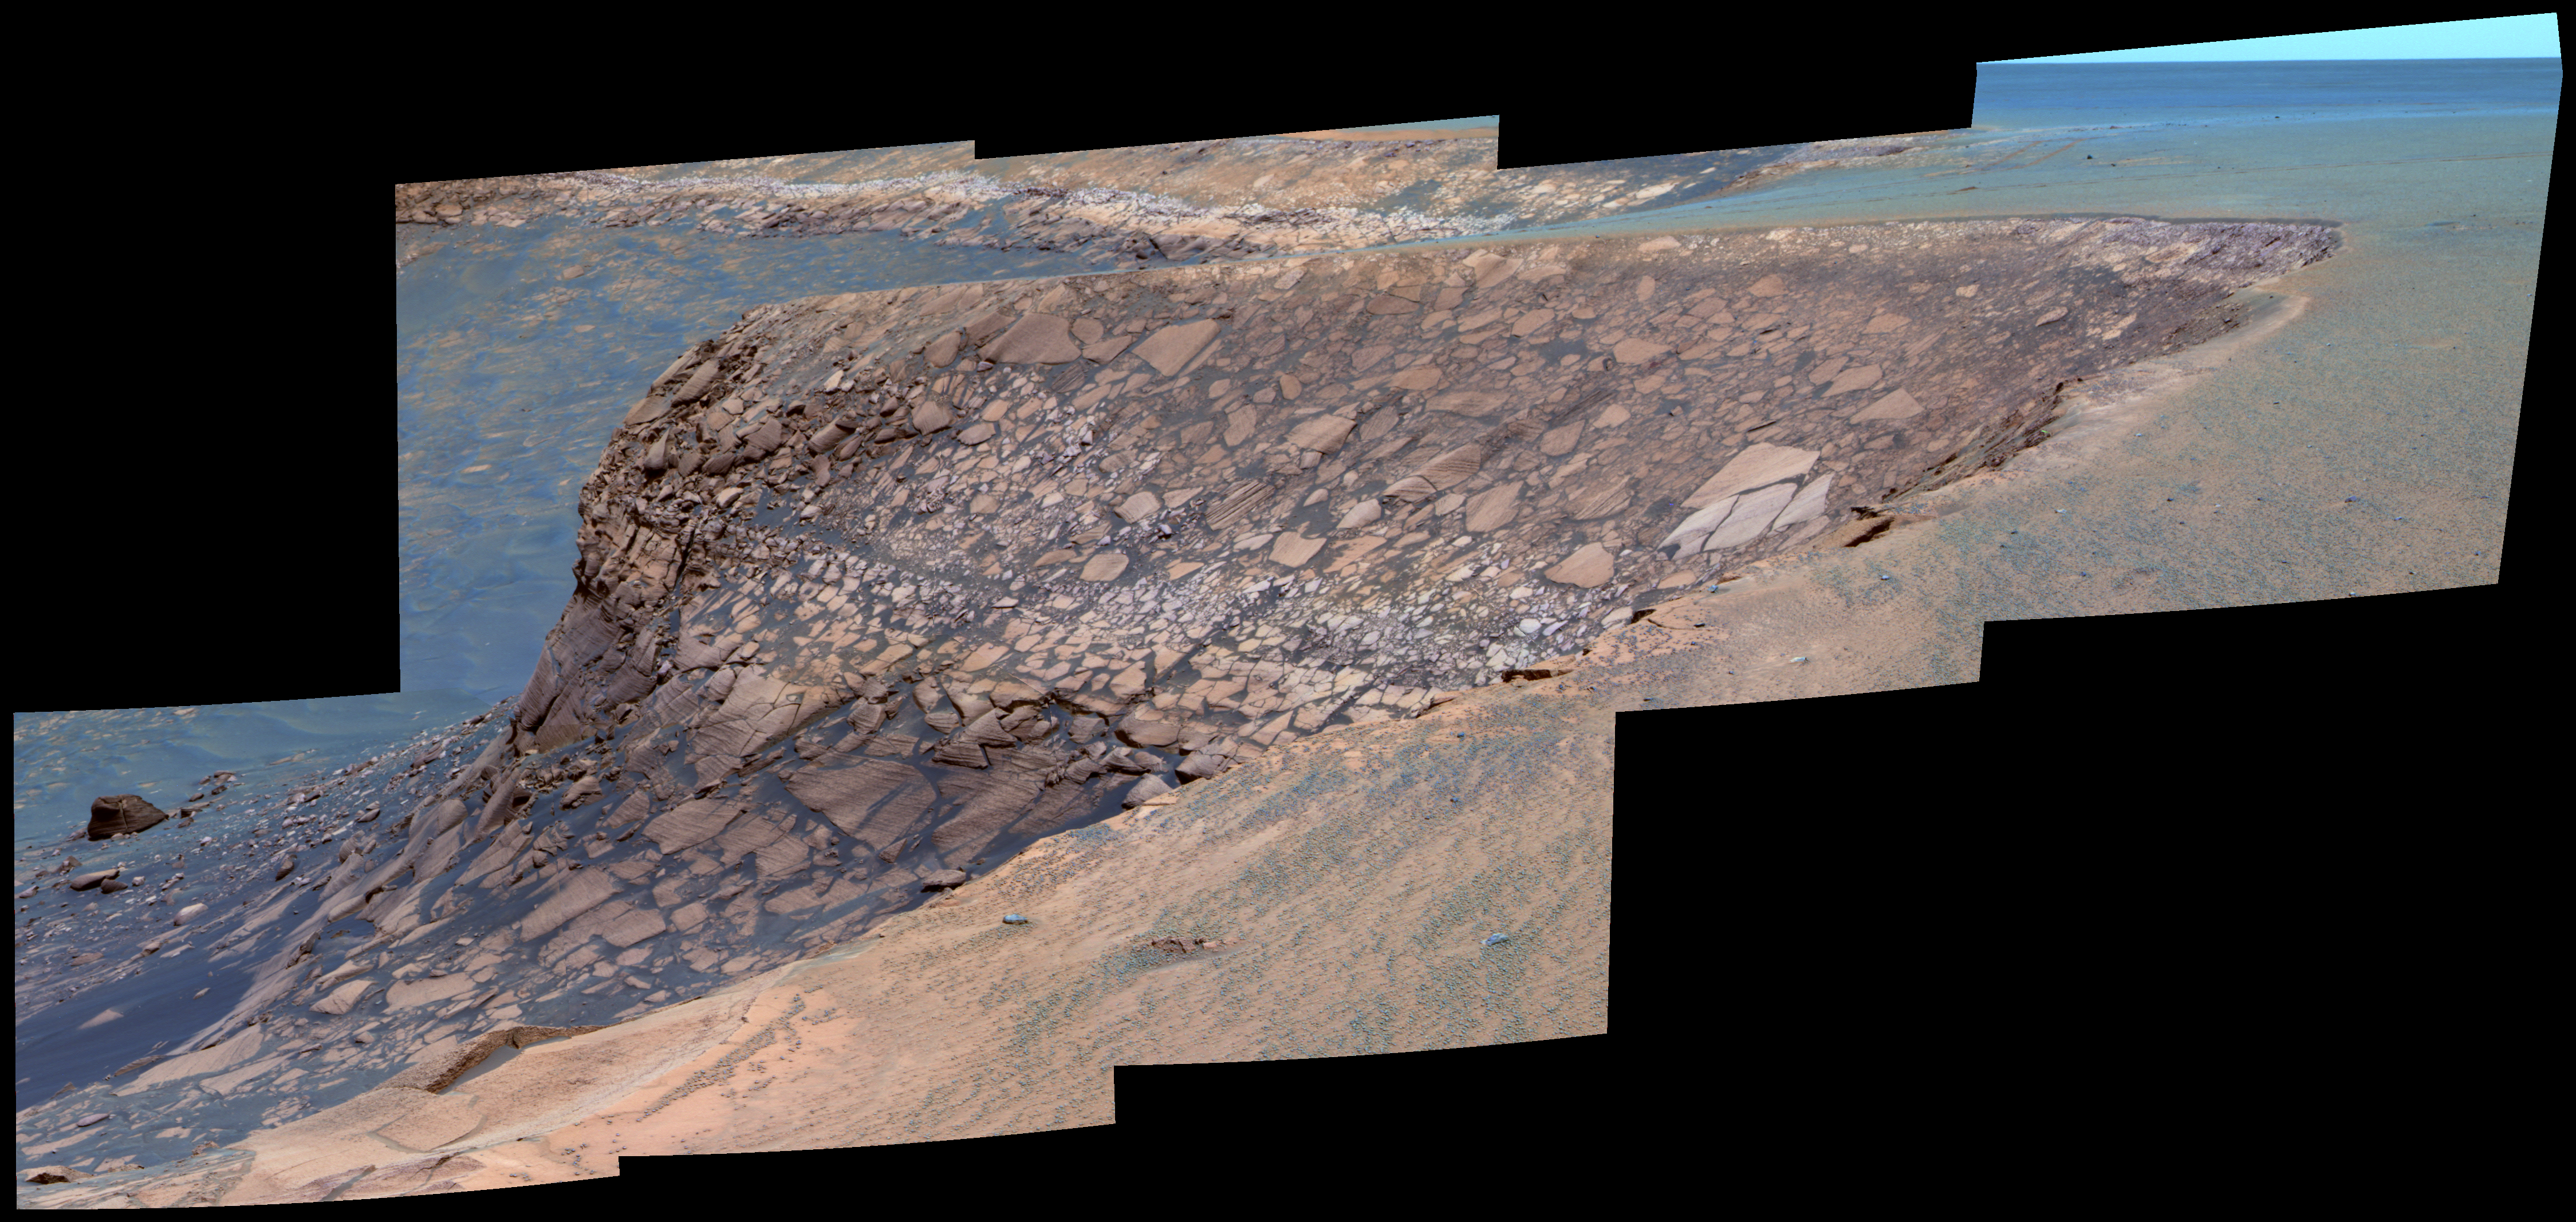

View of ‘Cape Verde’ from ‘Cape St. Mary’ in Late Morning (False Color)

As part of its investigation of “Victoria Crater,” NASA’s Mars Exploration Rover Opportunity examined a promontory called “Cape Verde” from the vantage point of “Cape St. Mary,” the next promontory clockwise around the crater’s deeply scalloped rim. This view of Cape Verde combines several exposures taken by the rover’s panoramic camera into a false-color mosaic. The exposures were taken during late-morning lighting conditions.

The upper portion of the crater wall contains a jumble of material tossed outward by the impact that excavated the crater. This vertical cross-section through the blanket of ejected material surrounding the crater was exposed by erosion that expanded the crater outward from its original diameter, according to scientists’ interpretation of the observations. Below the jumbled material in the upper part of the wall are layers that survive relatively intact from before the crater-causing impact.

The images combined into this mosaic were taken during the 1,006th Martian day, or sol, of Opportunity’s Mars-surface mission (Nov. 22, 2006). The panoramic camera took them through the camera’s 750-nanometer, 530-nanometer and 430-nanometer filters. The false color enhances subtle color differences among materials in the rocks and soils of the scene.

Credit: NASA/JPL-Caltech/Cornell